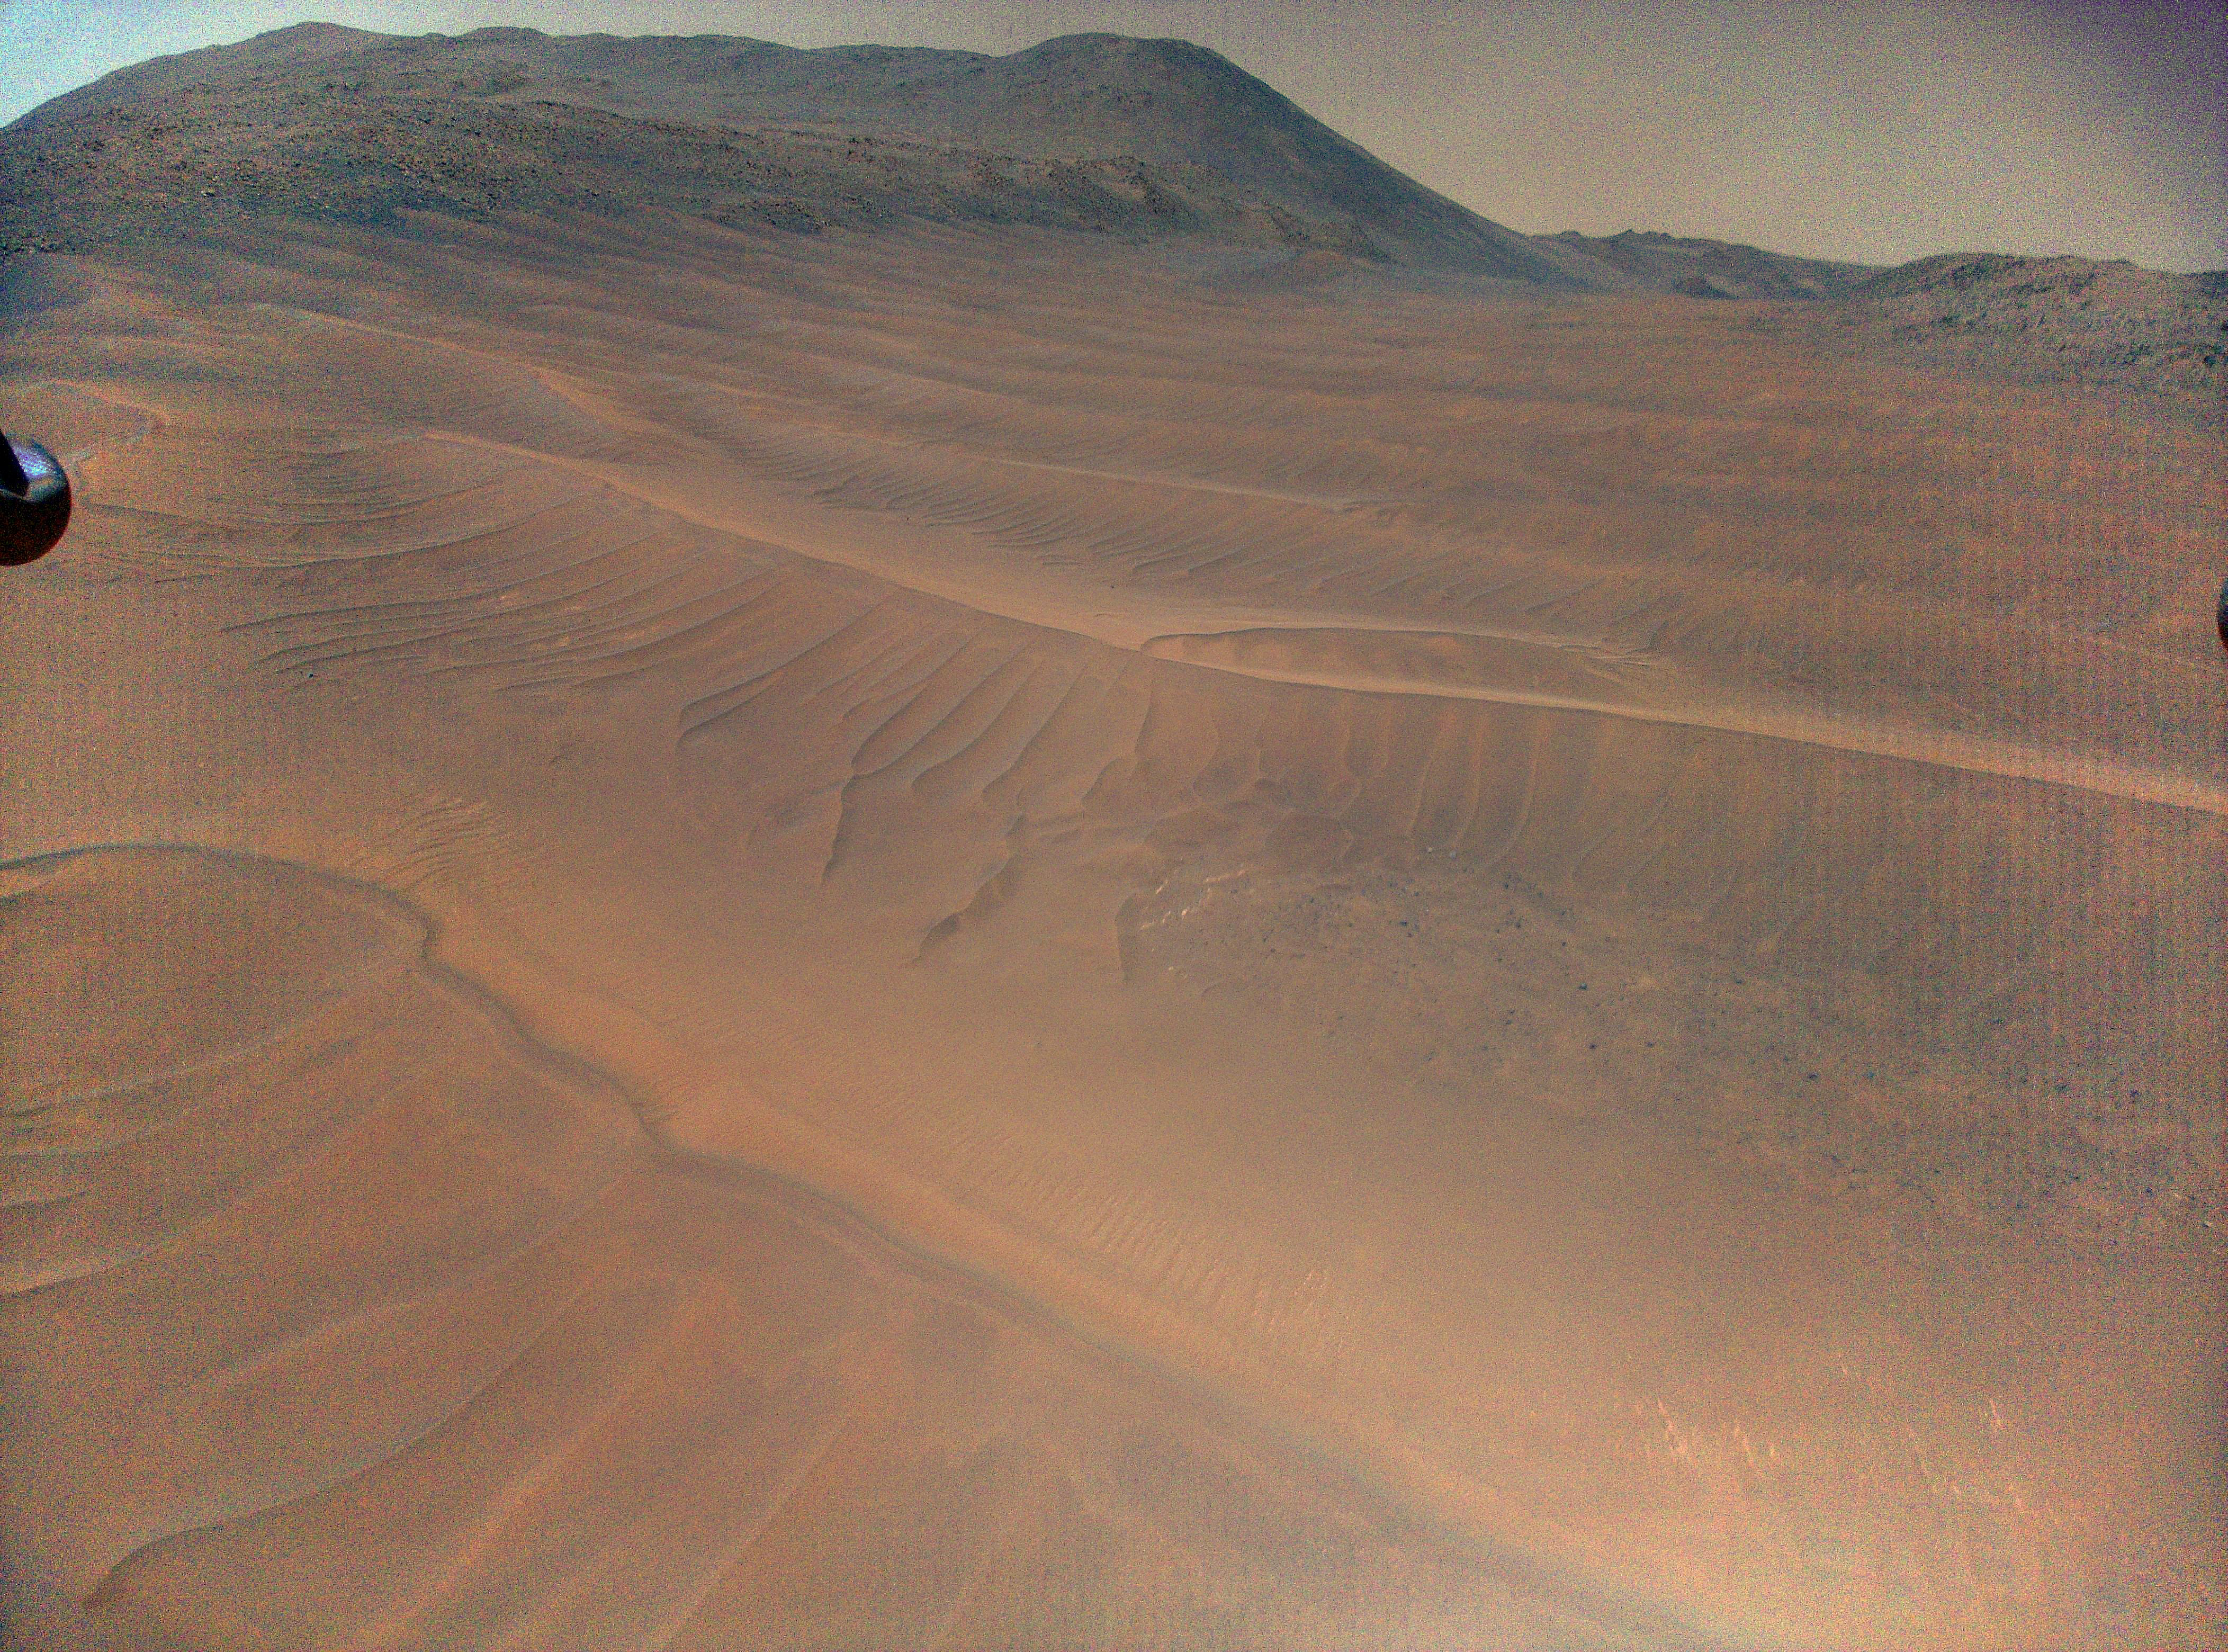

Ingenuity’s View of Sand Ripples During Flight 70

NASA’s Ingenuity Mars Helicopter captured this view of sand ripples during its 70th flight, on Dec. 22, 2023. Taken from about 39 feet (12 meters) above the surface, the image shows the widest swath of sandy, relatively featureless terrain the helicopter had ever flown over.

Ingenuity navigates by tracking the relative motion of surface features it sees beneath it, using its black-and-white navigation camera. An algorithm used by the navigation system incorporates the relative motion of features such as rocks, boulders, and ridges into the helicopter’s calculation of position, velocity, and attitude. The more featureless the terrain is, the harder it is for Ingenuity to successfully navigate across it.

During the descent phase of Flight 72, on Jan. 18, 2024, Ingenuity experienced an anomalous landing near the right side of this image. Subsequent imaging from the helicopter’s onboard cameras indicated that one of the rotor blades was damaged during touchdown. The team believes that the relatively featureless terrain in this region, which the navigation system was not designed for, was likely the root cause of the anomalous landing.

The Ingenuity Mars Helicopter was built by NASA’s Jet Propulsion Laboratory, which manages the project for the agency. It is supported by NASA’s Science Mission Directorate. NASA’s Ames Research Center in California’s Silicon Valley and NASA’s Langley Research Center in Hampton, Virginia, provided significant flight performance analysis and technical assistance during Ingenuity’s development. AeroVironment Inc., Qualcomm, and SolAero also provided design assistance and major vehicle components. Lockheed Martin Space designed and manufactured the Mars Helicopter Delivery System. JPL is managed for the agency by Caltech in Pasadena, California.

Credit: NASA/JPL-Caltech